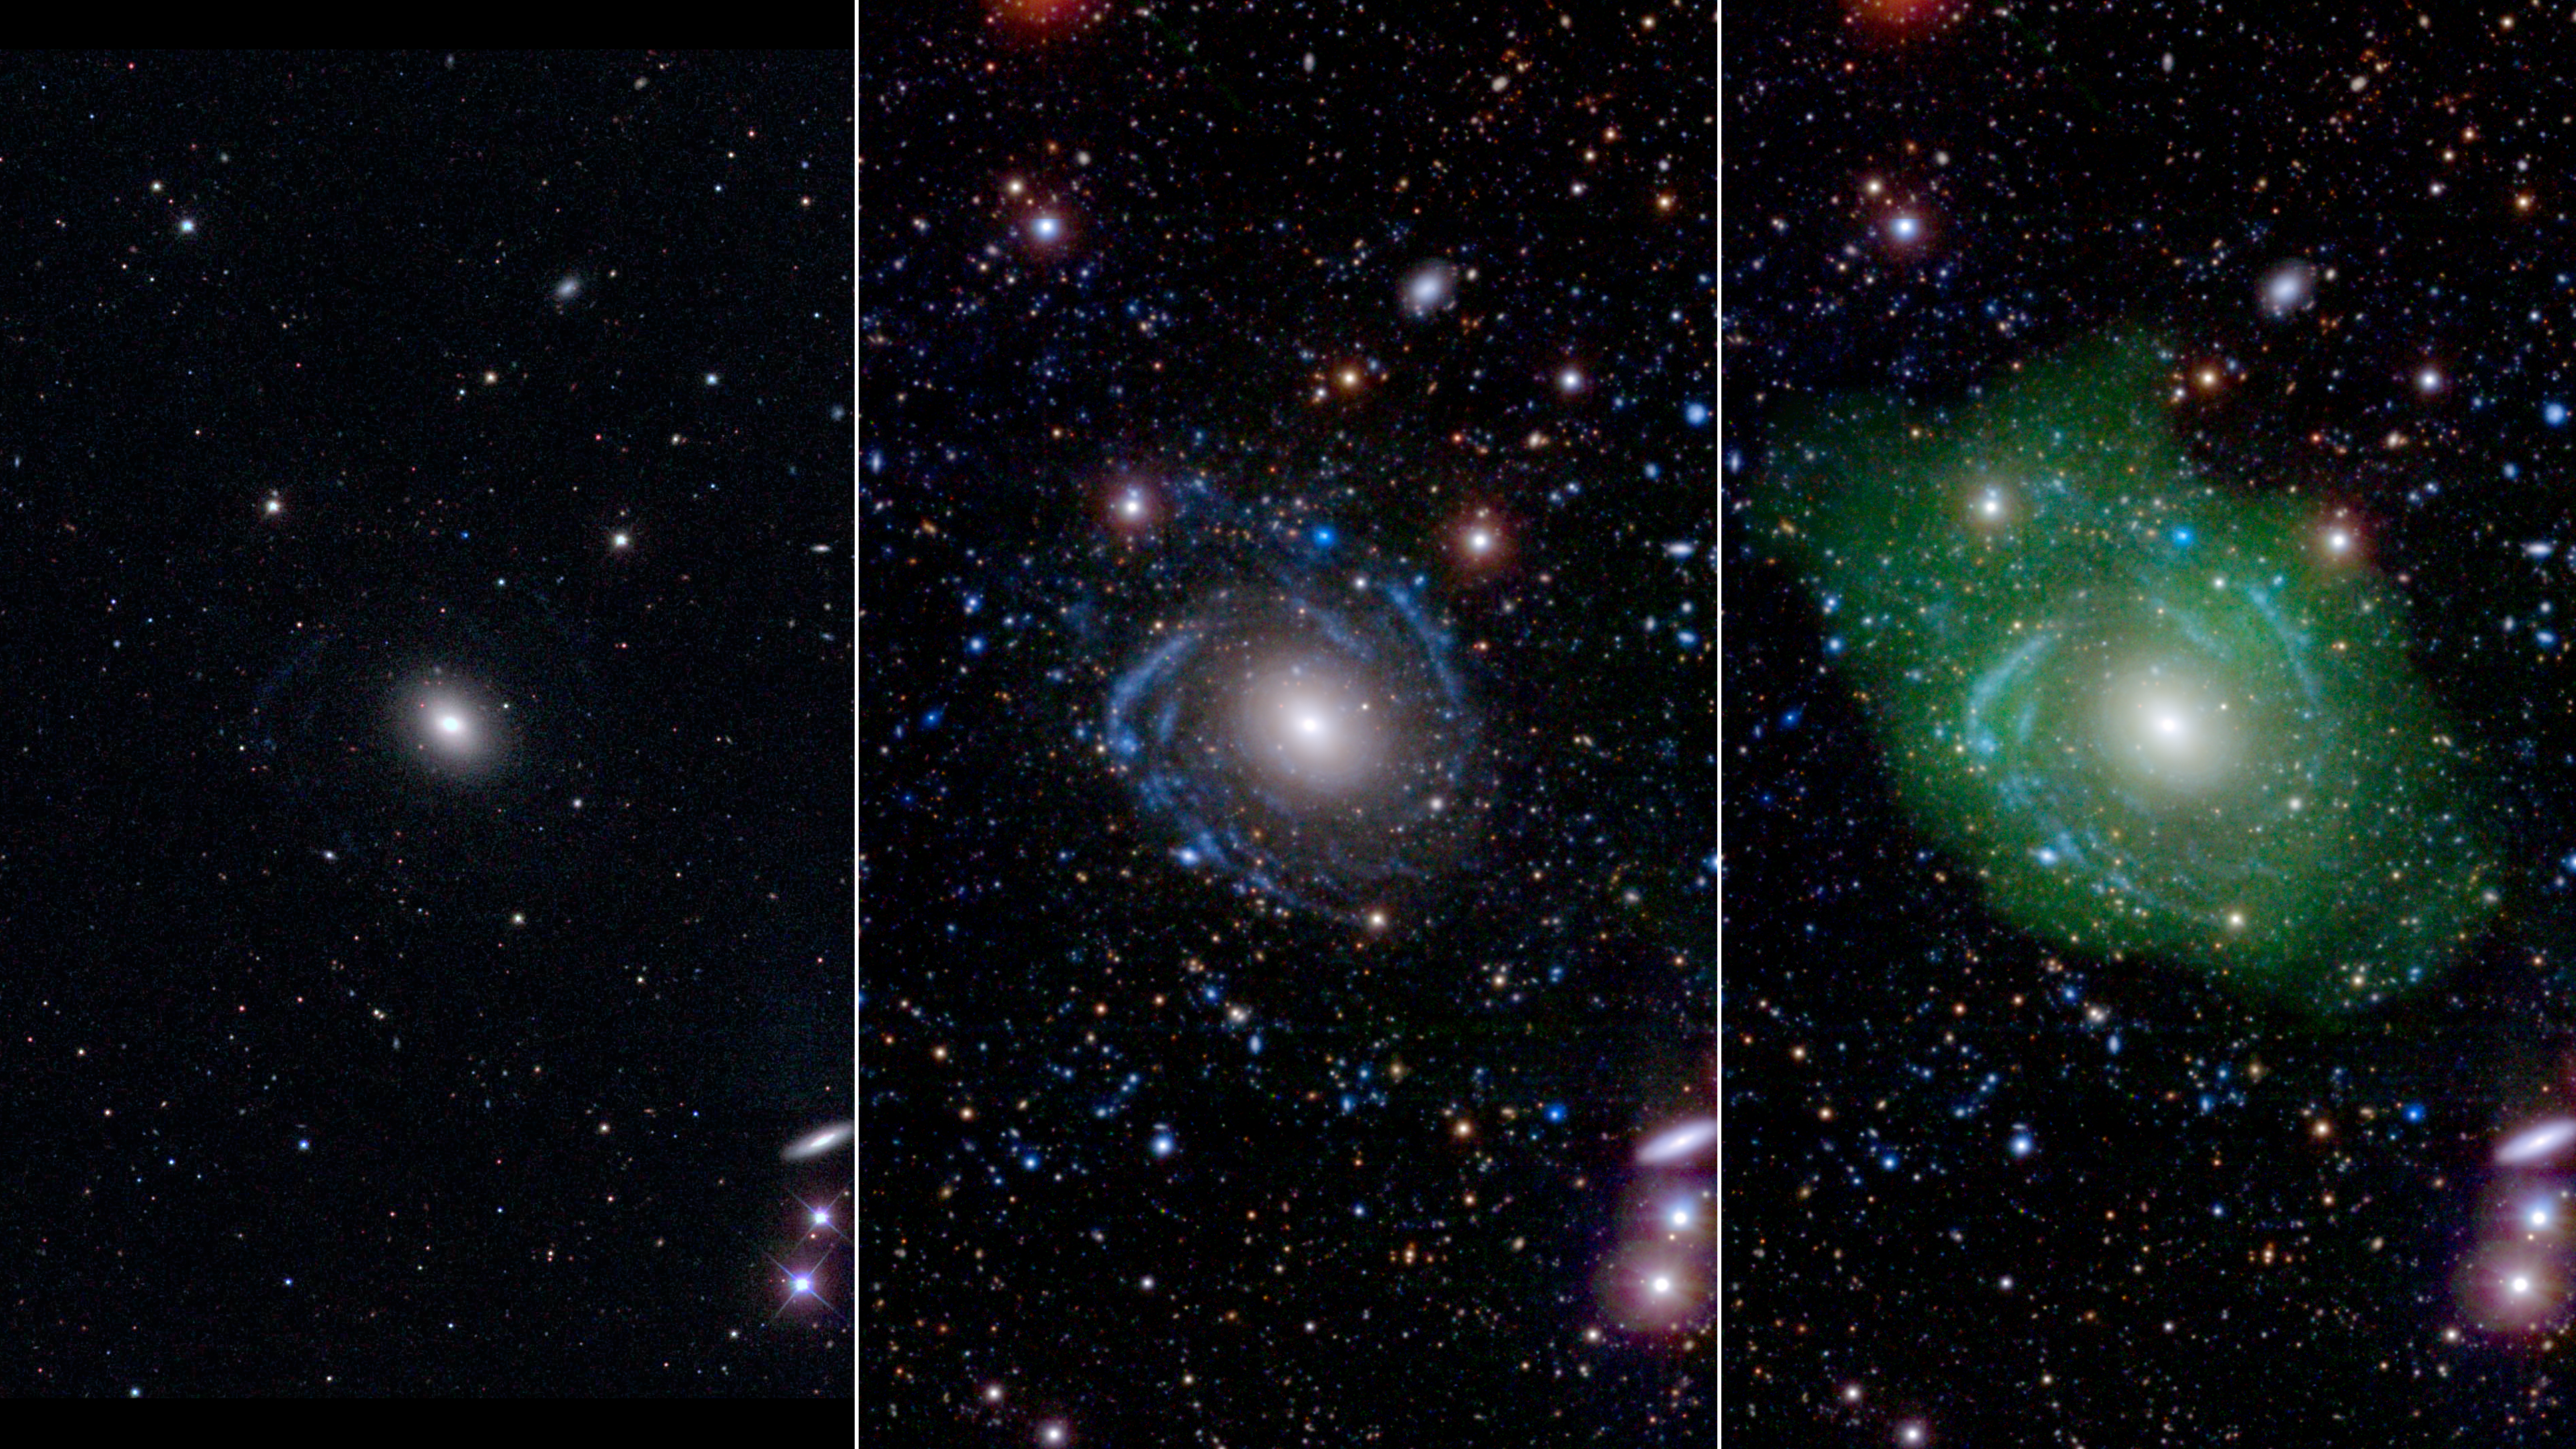

Frankenstein Galaxy

The galaxy UGC 1382 has been revealed to be far larger and stranger than previously thought. Astronomers relied on a combination of ground-based and space telescopes to uncover the true nature of this “Frankenstein galaxy.” The composite image shows the same galaxy as viewed with different instruments. The component images are also available.

In the image at left, UGC 1382 appears to be a simple elliptical galaxy, based on optical data from the Sloan Digital Sky Survey (SDSS). But spiral arms emerged when astronomers incorporated ultraviolet data from the Galaxy Evolution Explorer (GALEX) and deep optical data from SDSS, as seen in the middle image. Combining that with a view of low-density hydrogen gas (shown in green), detected at radio wavelengths by the Very Large Array, scientists discovered that UGC 1382 is a giant, and one of the largest isolated galaxies known.

GALEX in particular was able detect very faint features because it operated from space, which is necessary for UV observations because ultraviolet light is absorbed by the Earth’s atmosphere. Astronomers also used Stripe 82 of SDSS, a small region of sky where SDSS imaged the sky 80 times longer than the original standard SDSS survey. This enabled optical detection of much fainter features as well.

Caltech in Pasadena led the GALEX mission, which ended in 2013 after more than a decade of scanning the skies in ultraviolet light. NASA’s Jet Propulsion Laboratory, also in Pasadena, managed the mission and built the science instrument. Data for the 2MASS and WISE missions are archived at IPAC. JPL is managed by Caltech for NASA.

Credit: NASA/JPL/Caltech/SDSS/NRAO